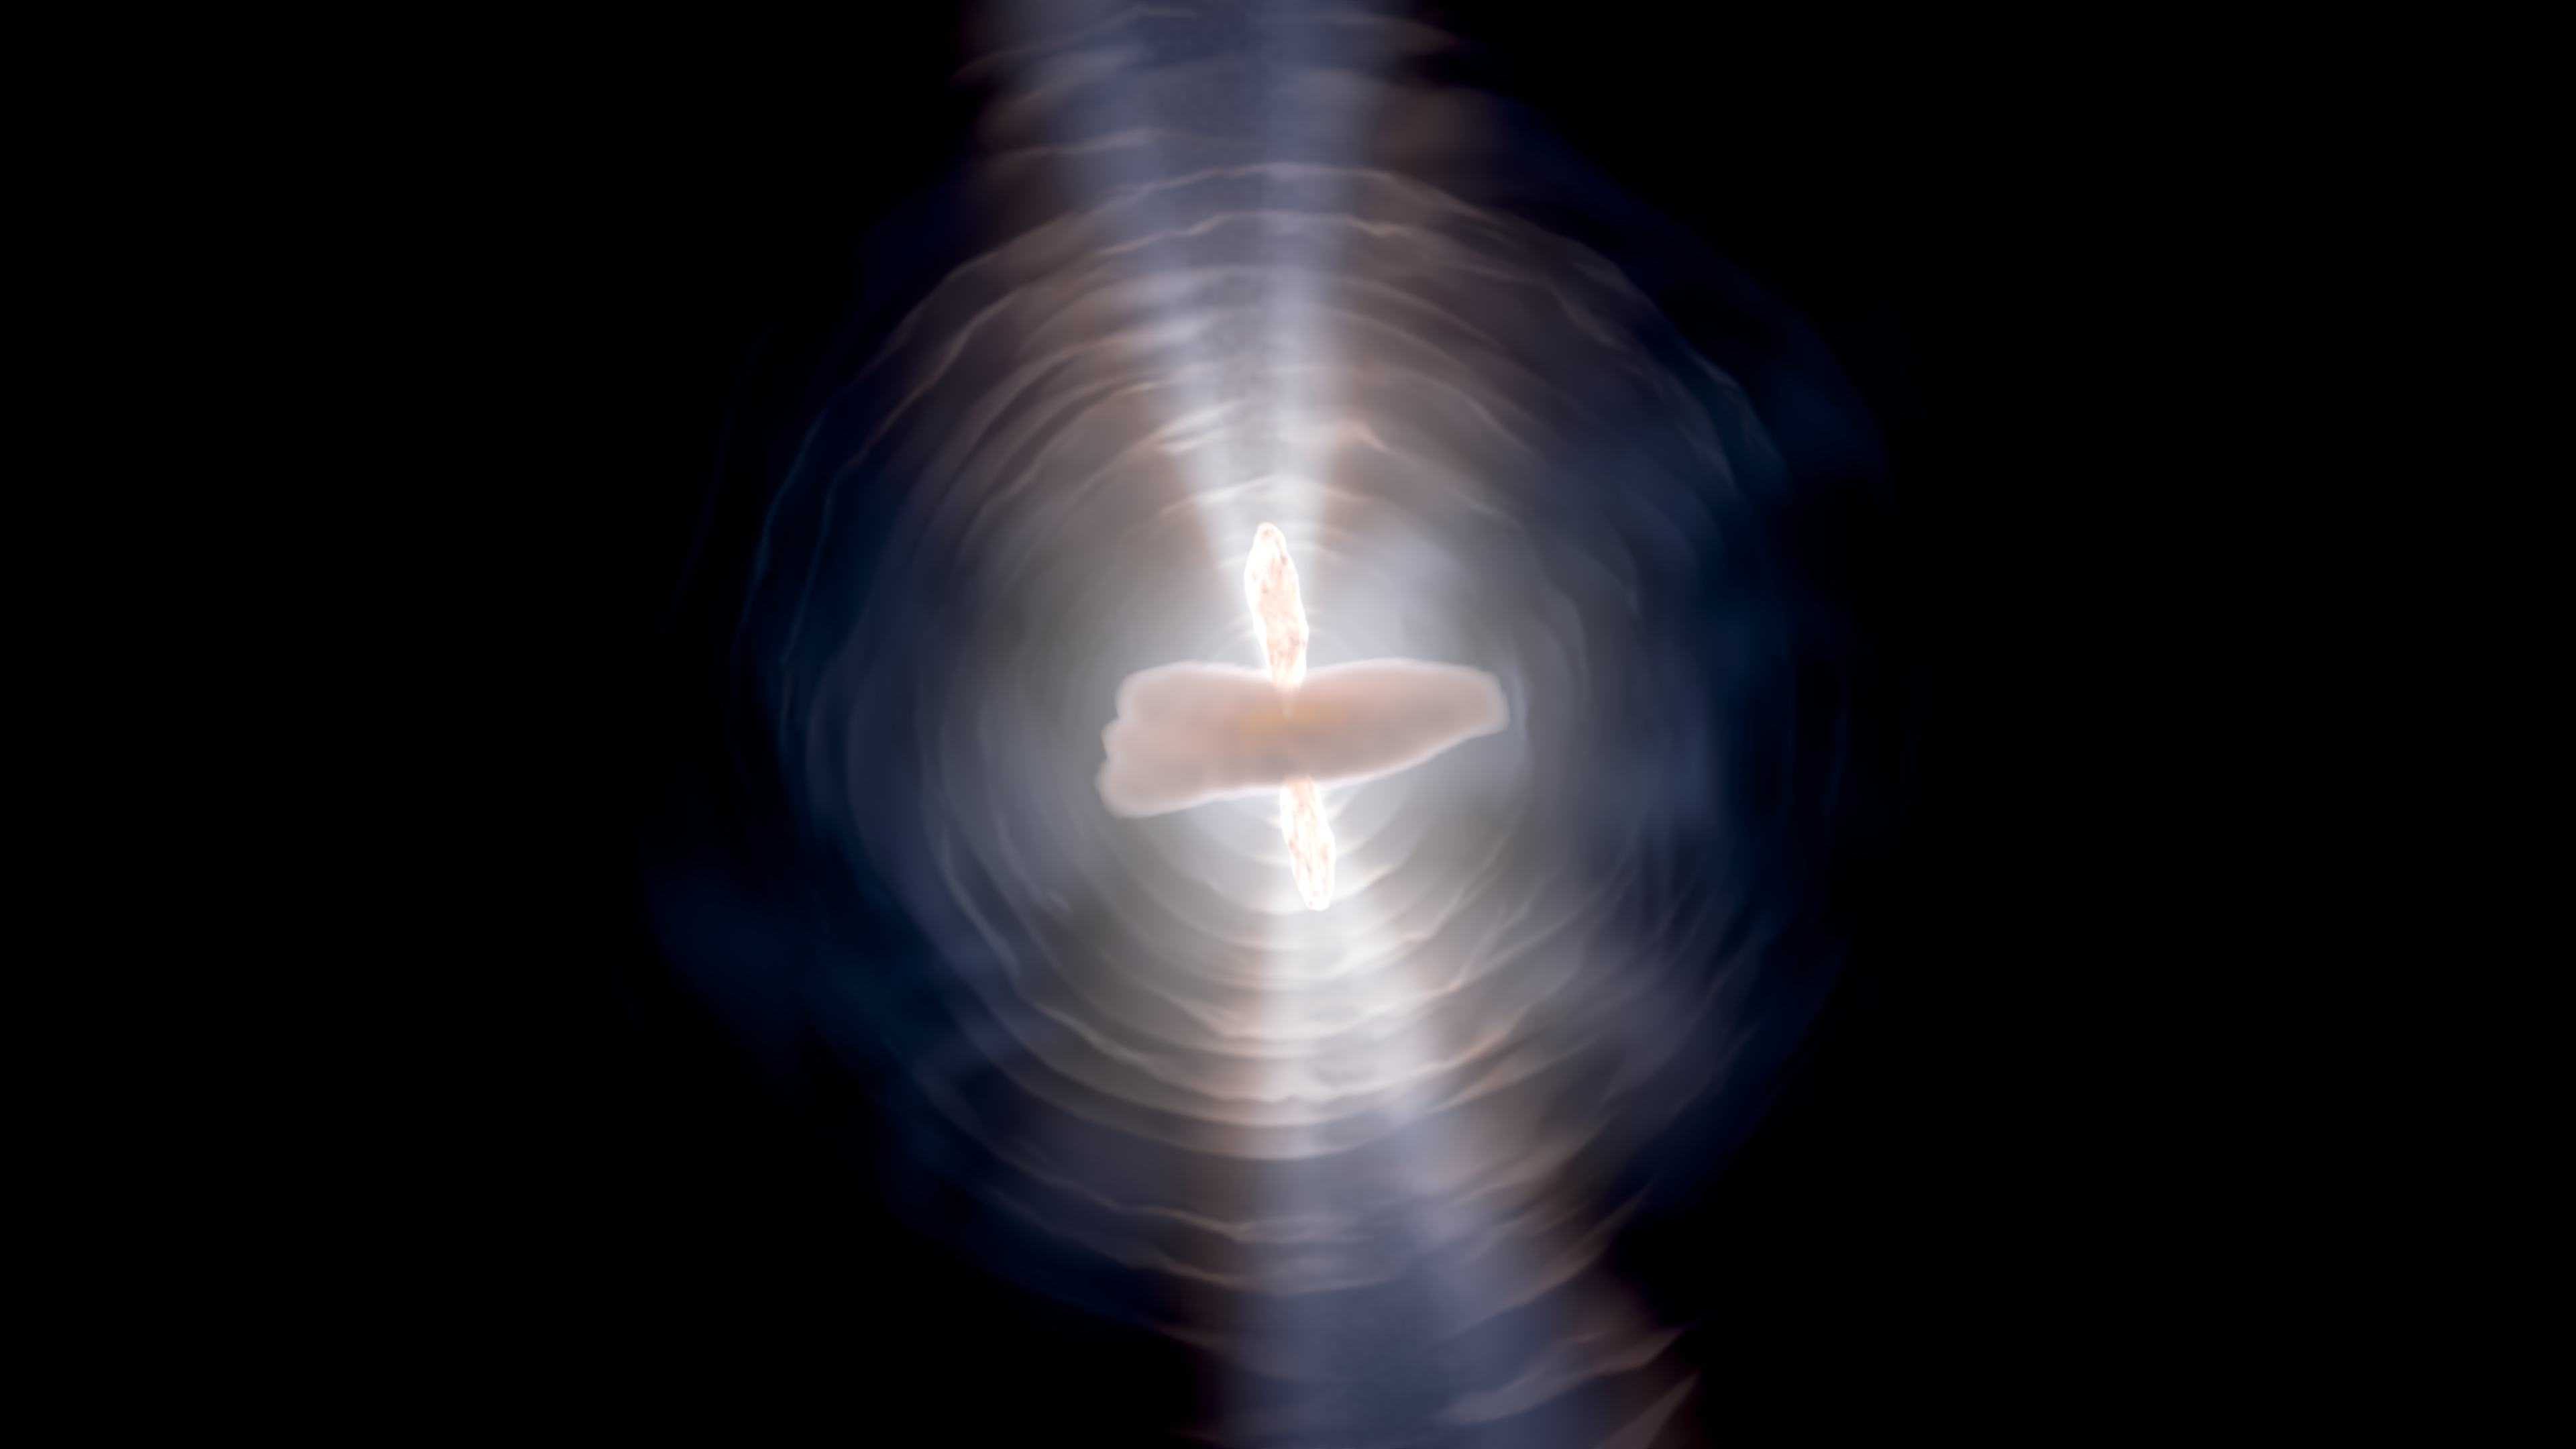

Exploring the Structure of the Egg Nebula

This visualization examines the Hubble Space Telescope image of the Egg Nebula and showcases the shape and development of its three-dimensional components. The dying star has repeatedly ejected thin shells of gas and dust over the last 5,000 years. During the last 400 years, bipolar lobes have burst forth. This central activity is hidden behind a dense dusty disk. The light from the star, blocked by the disk and lobes, escapes toward the poles and creates a twin searchlight appearance.

Credit: Visualization: NASA, ESA, STScI, Christian Nieves (STScI), Frank Summers (STScI); Narration: Frank Summers (STScI); Script Writer: Frank Summers (STScI); Audio: Danielle Kirshenblat (STScI); Music: Christian Nieves (STScI)